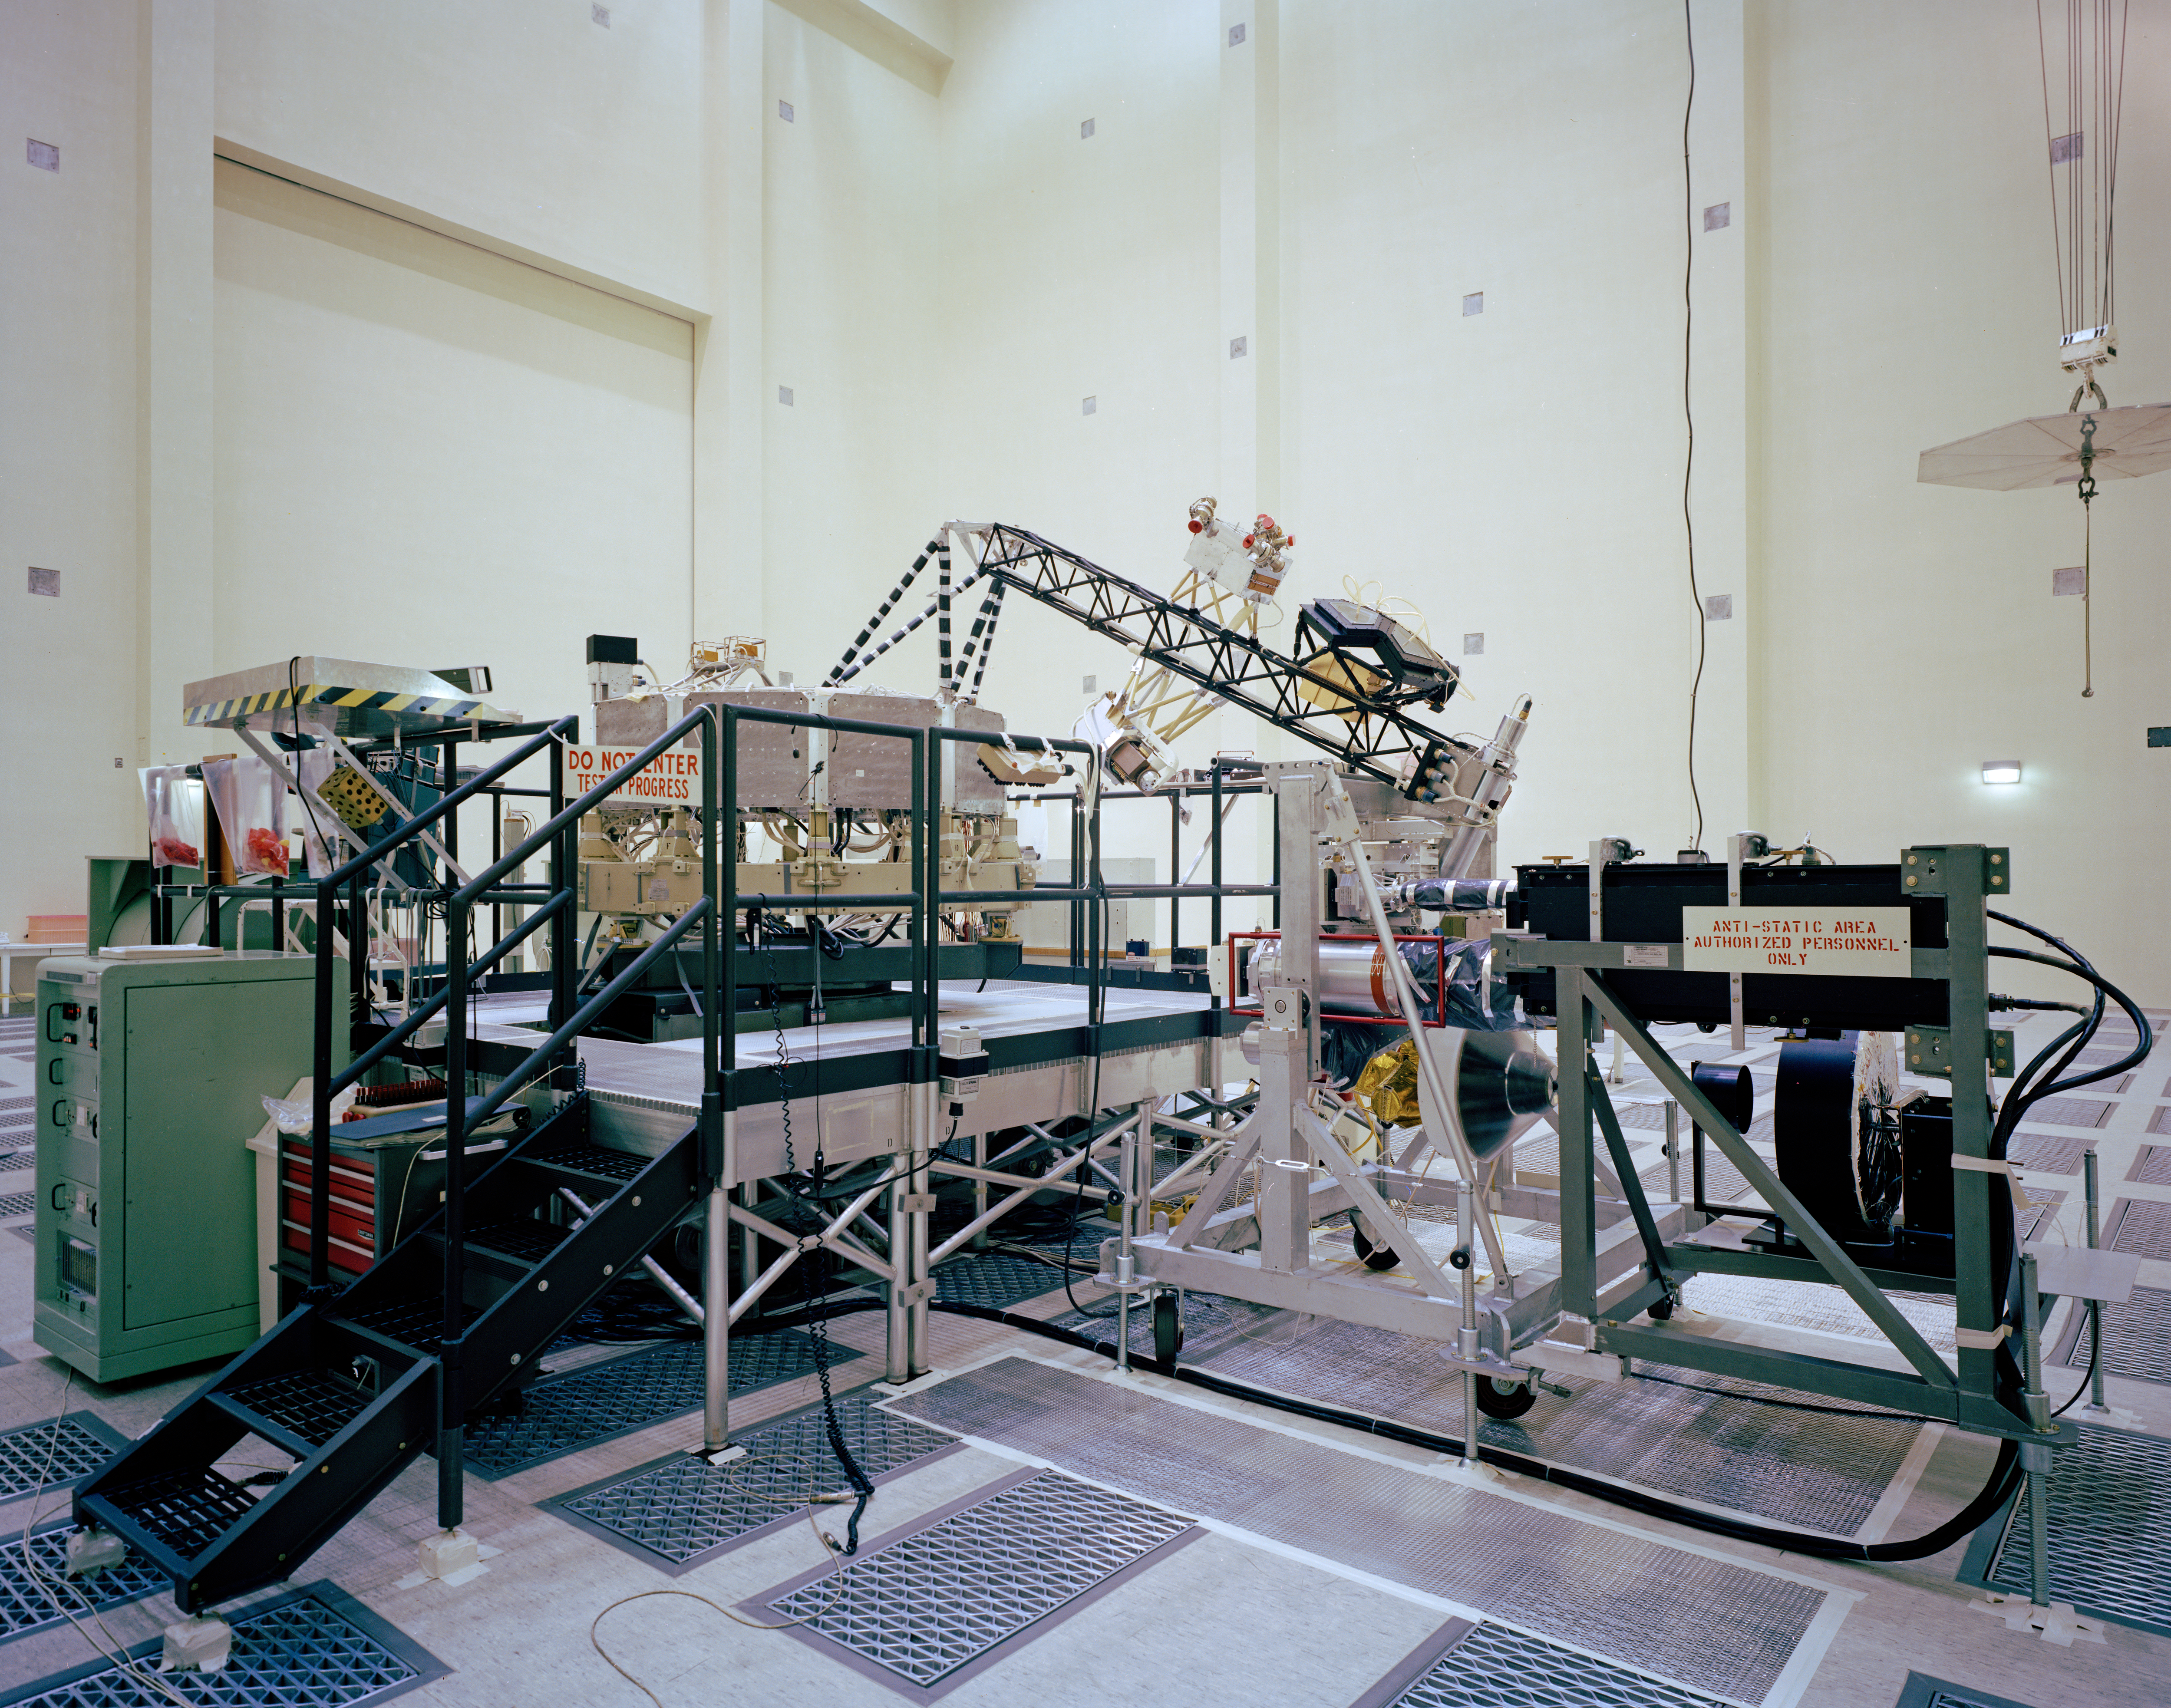

Voyager: System Test Configuration

This archival photo shows the system test configuration for Voyager on October 1, 1976. The spacecraft’s 10-sided bus is visible behind the catwalk railing in the foreground. The boom that holds several of the spacecraft’s science instruments arches above the railing.

Voyager is managed for NASA by NASA’s Jet Propulsion Laboratory, Pasadena, California. JPL is a division of the California Institute of Technology, Pasadena.

For more information about Voyager, visit http://www.nasa.gov/voyager and http://voyager.jpl.nasa.gov.

Photojournal Note: Also available is the full resolution TIFF file PIA21729_full.tif. This file may be too large to view from a browser; it can be downloaded onto your desktop by right-clicking on the previous link and viewed with image viewing software.

Credit: NASA/JPL-Caltech